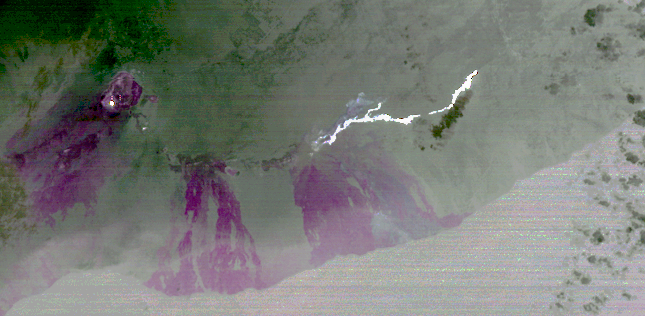

Progress of Hawaii Lava Flow Tracked by NASA Spacecraft

On June 27, 2014, a new vent opened on Hawaii’s Puu Oo vent, on the eastern flank of Kilauea volcano. A slow-moving lava flow has been flowing inexorably northeastward through the dense forest and in the direction of homes in the Puna district. At its current flow rate, the U.S. Geological Survey estimates that the lava flow could cross Pahoa Village Road, the main road through Pahoa town, on or around September 25. The September 18 nighttime thermal infrared image from the Advanced Spaceborne Thermal Emission and Reflection Radiometer (ASTER) instrument on NASA’s Terra spacecraft shows the hot lava flow in white, extending about 11 miles (17 kilometers) from the vent. The bright spot on the left side of the image is molten lava within Halemaumau crater. The magenta colored areas are recent lava flows from the last 50 years. The image covers an area of 17 by 36 miles (28 by 58 kilometers), and is located at 19.6 degrees north, 155.1 degrees west.

With its 14 spectral bands from the visible to the thermal infrared wavelength region and its high spatial resolution of 15 to 90 meters (about 50 to 300 feet), ASTER images Earth to map and monitor the changing surface of our planet. ASTER is one of five Earth-observing instruments launched Dec. 18, 1999, on Terra. The instrument was built by Japan’s Ministry of Economy, Trade and Industry. A joint U.S./Japan science team is responsible for validation and calibration of the instrument and data products.

The broad spectral coverage and high spectral resolution of ASTER provides scientists in numerous disciplines with critical information for surface mapping and monitoring of dynamic conditions and temporal change. Example applications are: monitoring glacial advances and retreats; monitoring potentially active volcanoes; identifying crop stress; determining cloud morphology and physical properties; wetlands evaluation; thermal pollution monitoring; coral reef degradation; surface temperature mapping of soils and geology; and measuring surface heat balance.

The U.S. science team is located at NASA’s Jet Propulsion Laboratory, Pasadena, Calif. The Terra mission is part of NASA’s Science Mission Directorate, Washington, D.C.

Credit: NASA/GSFC/METI/ERSDAC/JAROS, and U.S./Japan ASTER Science Team